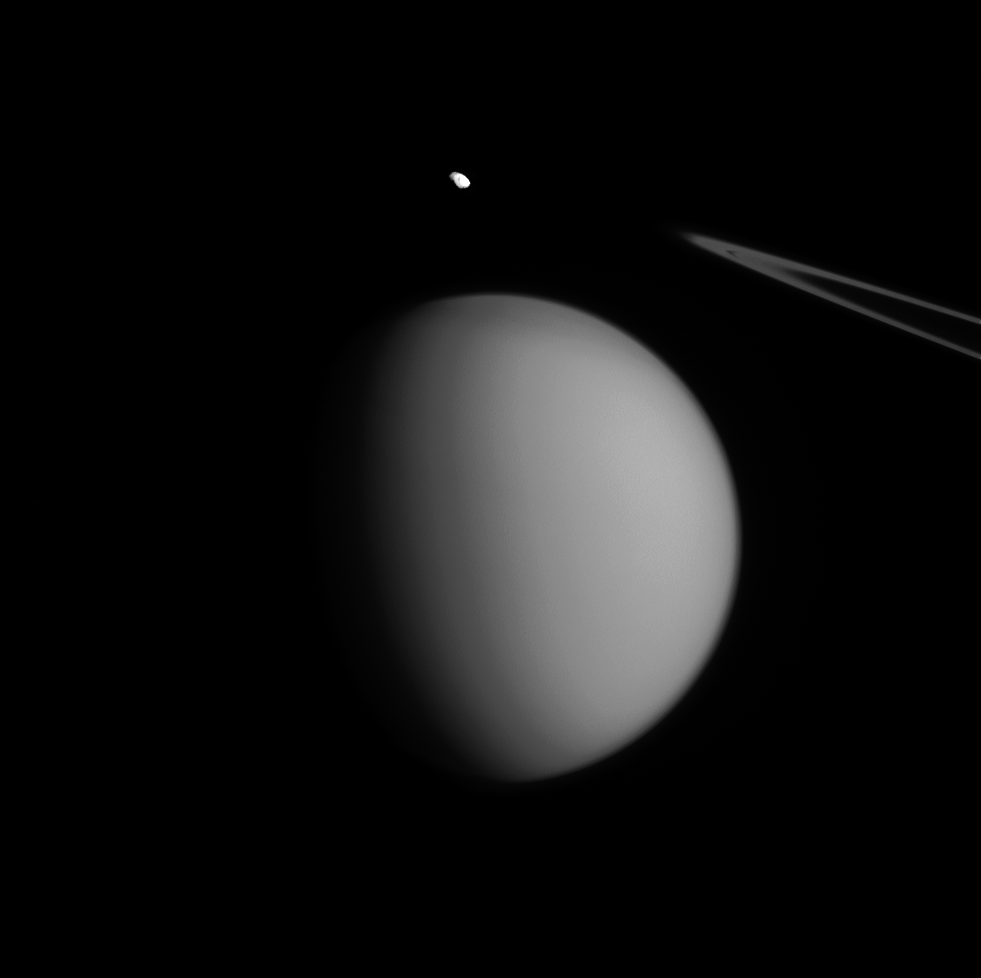

Titan’s Accent Mark

A coincidence of viewing angle makes Pandora appear to be hovering over Titan, almost like an accent mark.

Little Pandora is much closer to Cassini than hazy Titan in this view. (Titan is nearly three times farther away.) Even so, Titan (3,200 miles or 5,150 kilometers across) dwarfs Pandora (50 miles or 81 kilometers across). This gives us some sense of the diversity in sizes, and shapes, of Saturn’s many moons.

North on Titan is up and rotated 19 degrees to the right. The image was taken in visible green light with the Cassini spacecraft narrow-angle camera on July 4, 2015.

The view was acquired at a distance of approximately 1.2 million miles (1.9 million kilometers) from Titan. Image scale is 7 miles (12 kilometers) per pixel on Titan. Pandora is at a distance of 436,000 miles (698,000 kilometers) away from the spacecraft. The scale on Pandora is about 3 miles (4 kilometers) per pixel.

The Cassini mission is a cooperative project of NASA, ESA (the European Space Agency) and the Italian Space Agency. The Jet Propulsion Laboratory, a division of the California Institute of Technology in Pasadena, manages the mission for NASA’s Science Mission Directorate, Washington. The Cassini orbiter and its two onboard cameras were designed, developed and assembled at JPL. The imaging operations center is based at the Space Science Institute in Boulder, Colorado.

Credit: NASA/JPL-Caltech/Space Science Institute